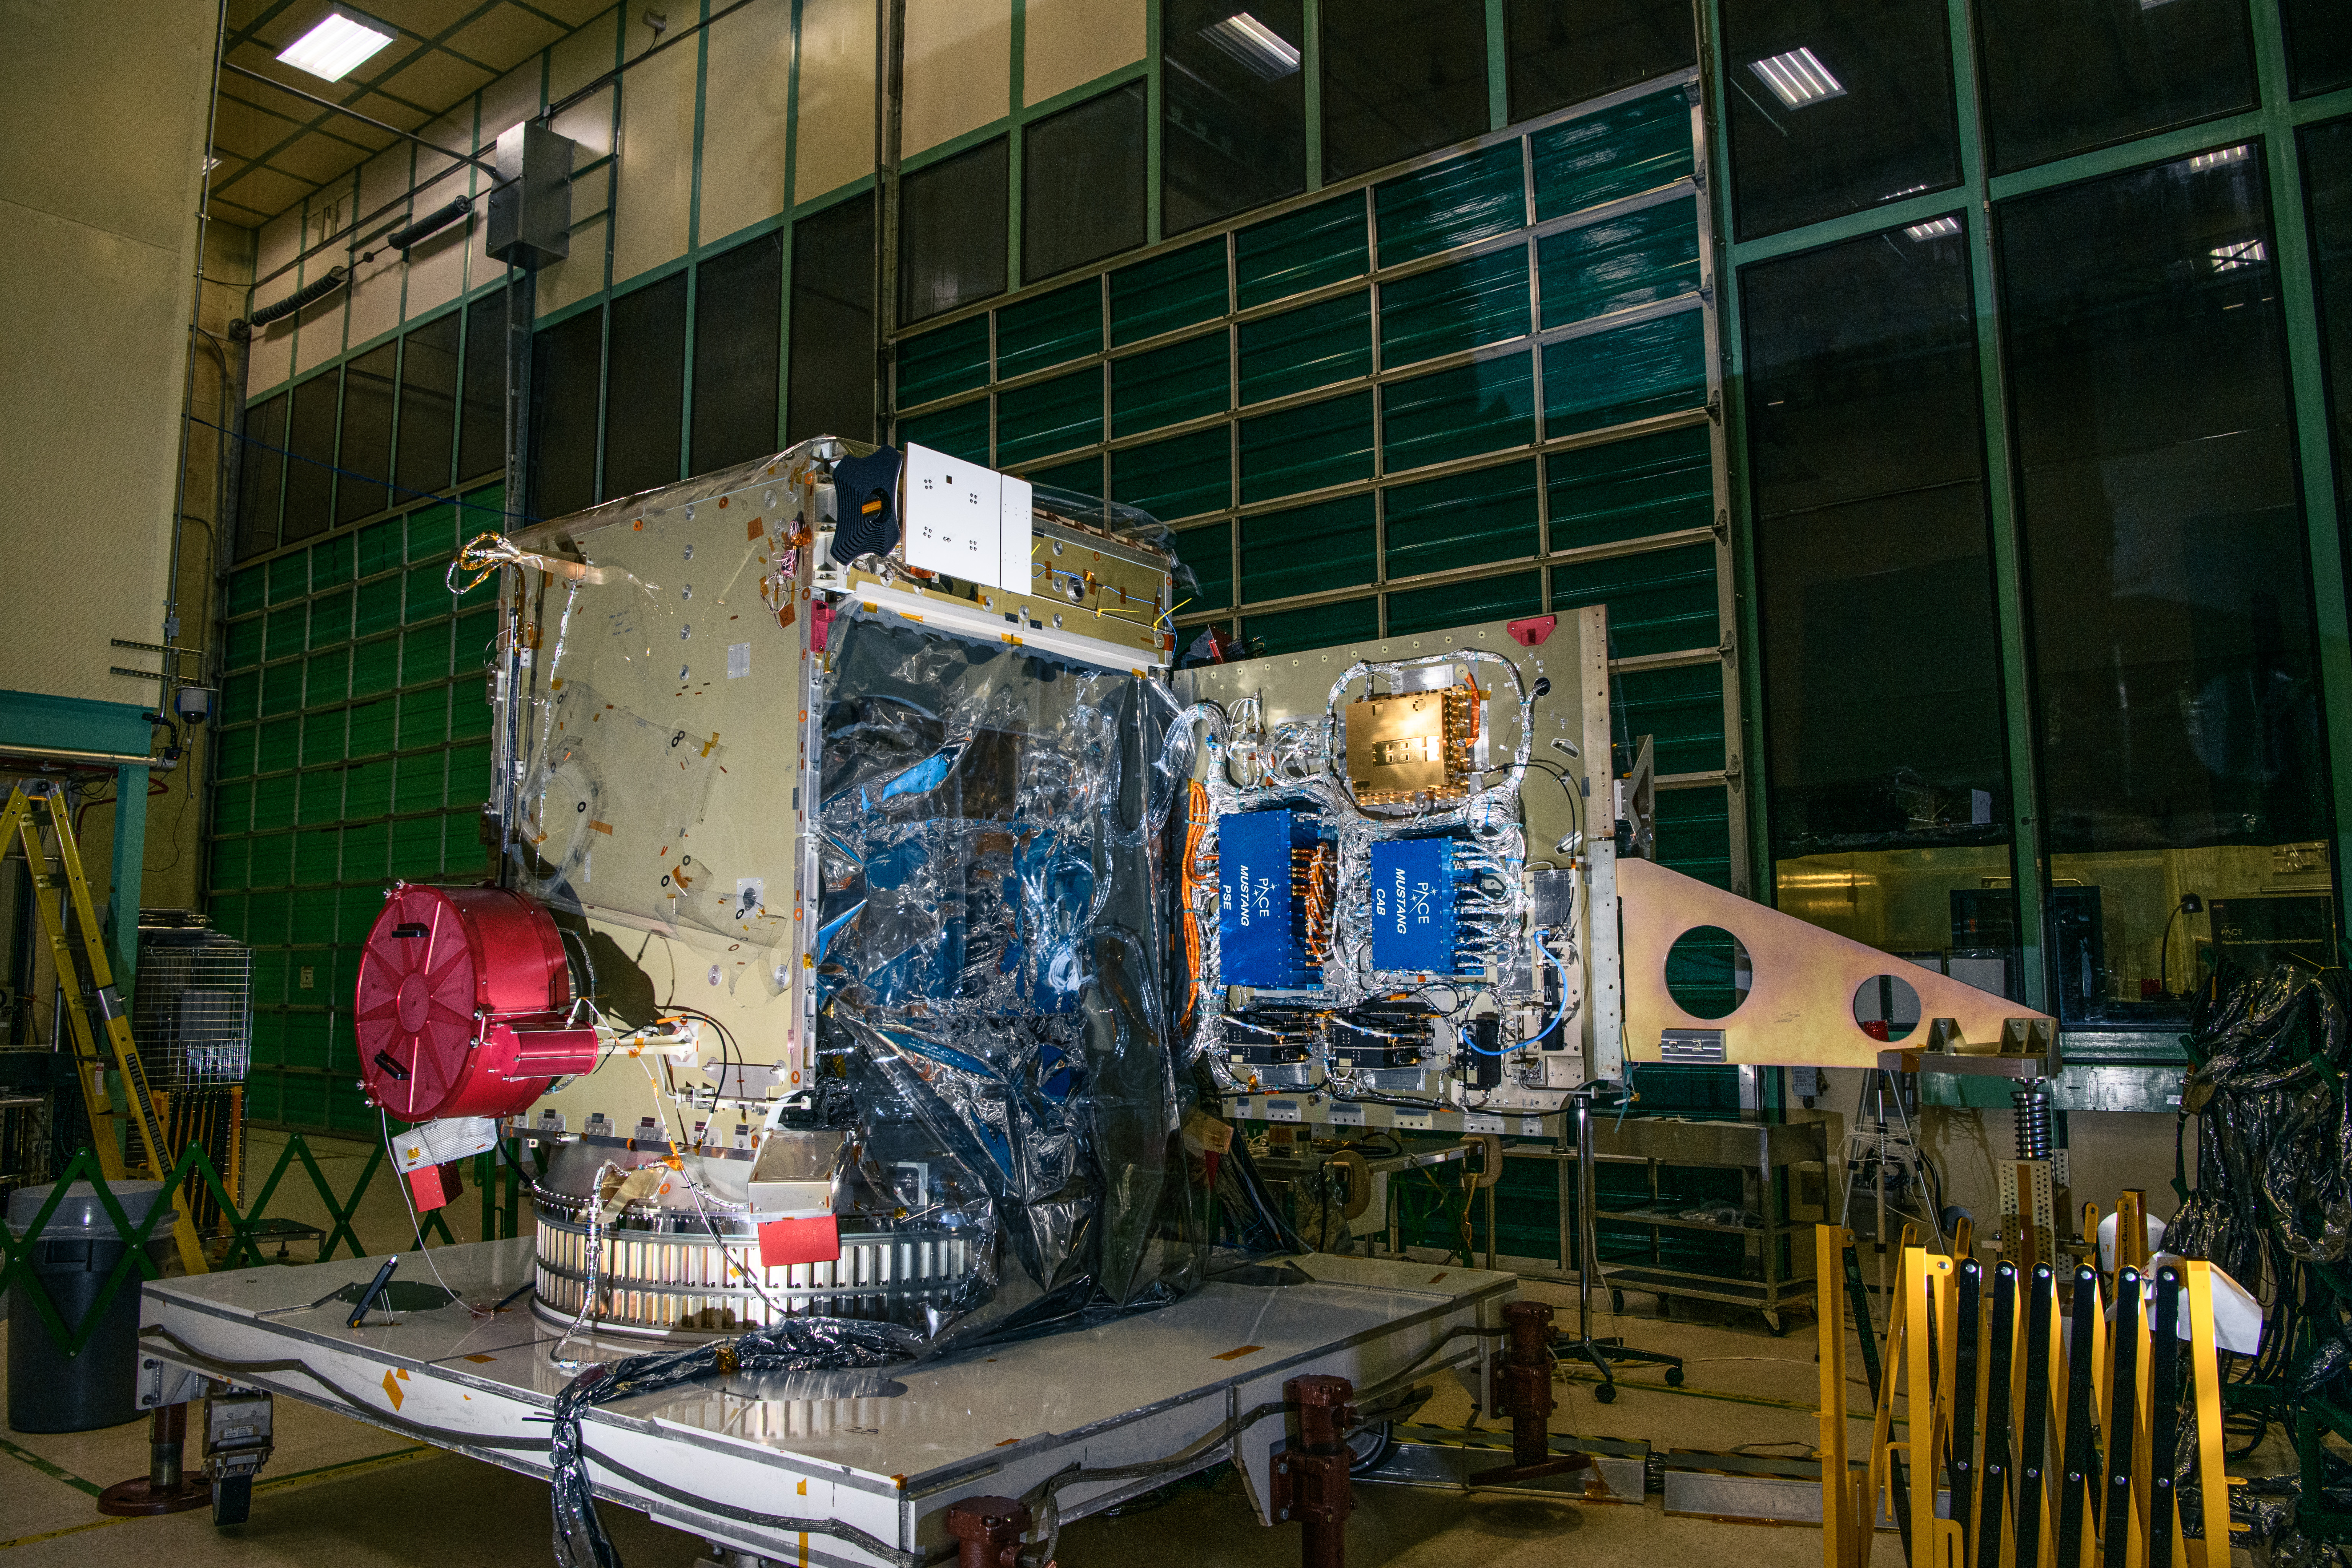

The Plankton, Aerosol, Cloud, ocean Ecosystem (PACE) spacecraft bus after integration of The Hyper-Angular Rainbow Polarimeter #2 (HARP2) instrument at NASA's Goddard Space Flight Center in Greenbelt, Maryland on October 25th, 2022. HARP2 is one of three instruments on NASA's PACE observatory, it was designed and built by UMBC's Earth and Space Institute. PACE's unprecedented spectral coverage will provide the first-ever global measurements designed to identify phytoplankton community composition. The mission will make global ocean color measurements, using the Ocean Color Instrument (OCI), to provide extended data records on ocean ecology and global biogeochemistry along with polarimetry measurements, using the Spectro-polarimeter for Planetary Exploration (SPEXone) and the Hyper Angular Research Polarimeter (HARP2) to provide extended data records on clouds and aerosols. The Earth-observing satellite mission, built at Goddard Space Flight Center in Greenbelt, MD, will continue and advance observations of global ocean color, biogeochemistry, and ecology, as well as the carbon cycle, aerosols and clouds.

Credit: NASA / Denny Henry